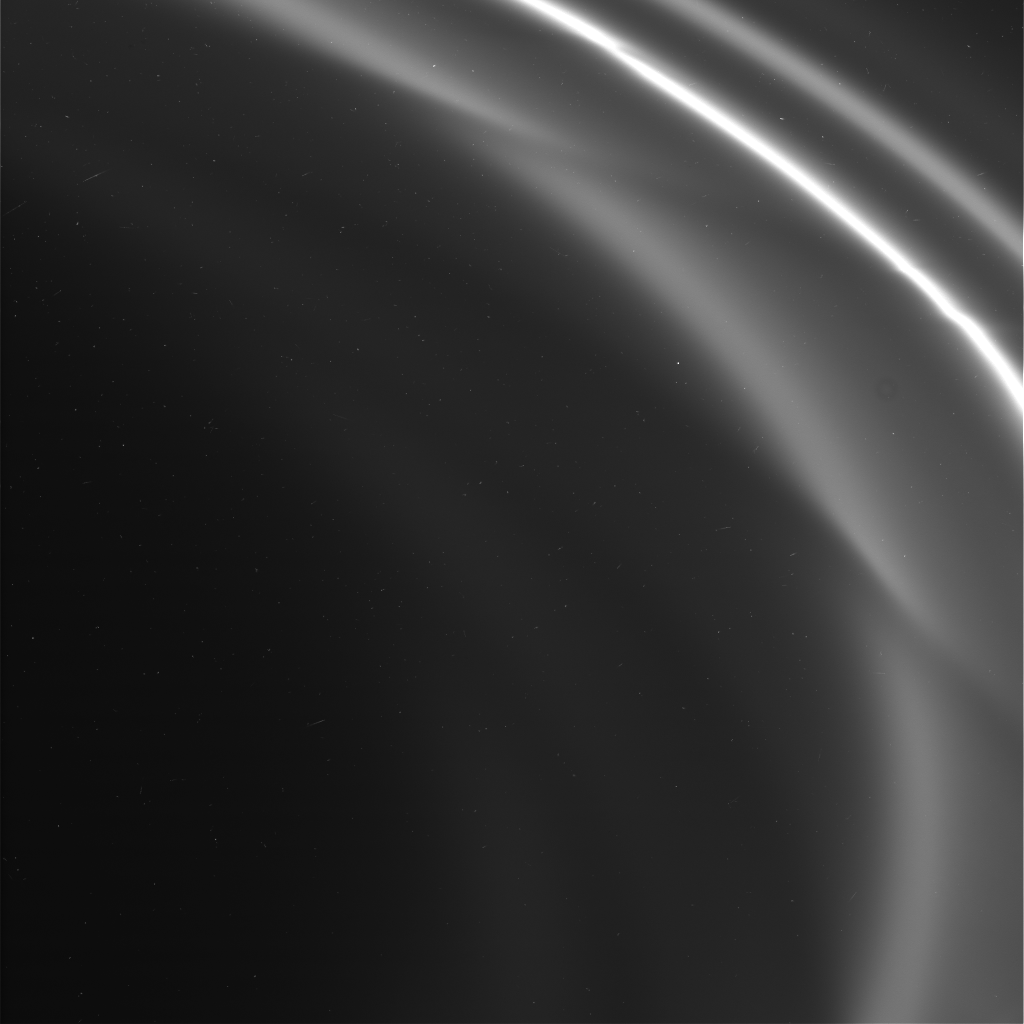

Cassini’s First Picture of F Ring

This is one of the first images taken of Saturn’s F ring by the Cassini spacecraft after it successfully entered Saturn’s orbit. It was taken by the spacecraft’s narrow angle camera and shows the sunlit side of the rings.

Credit: NASA/JPL/Space Science Institute